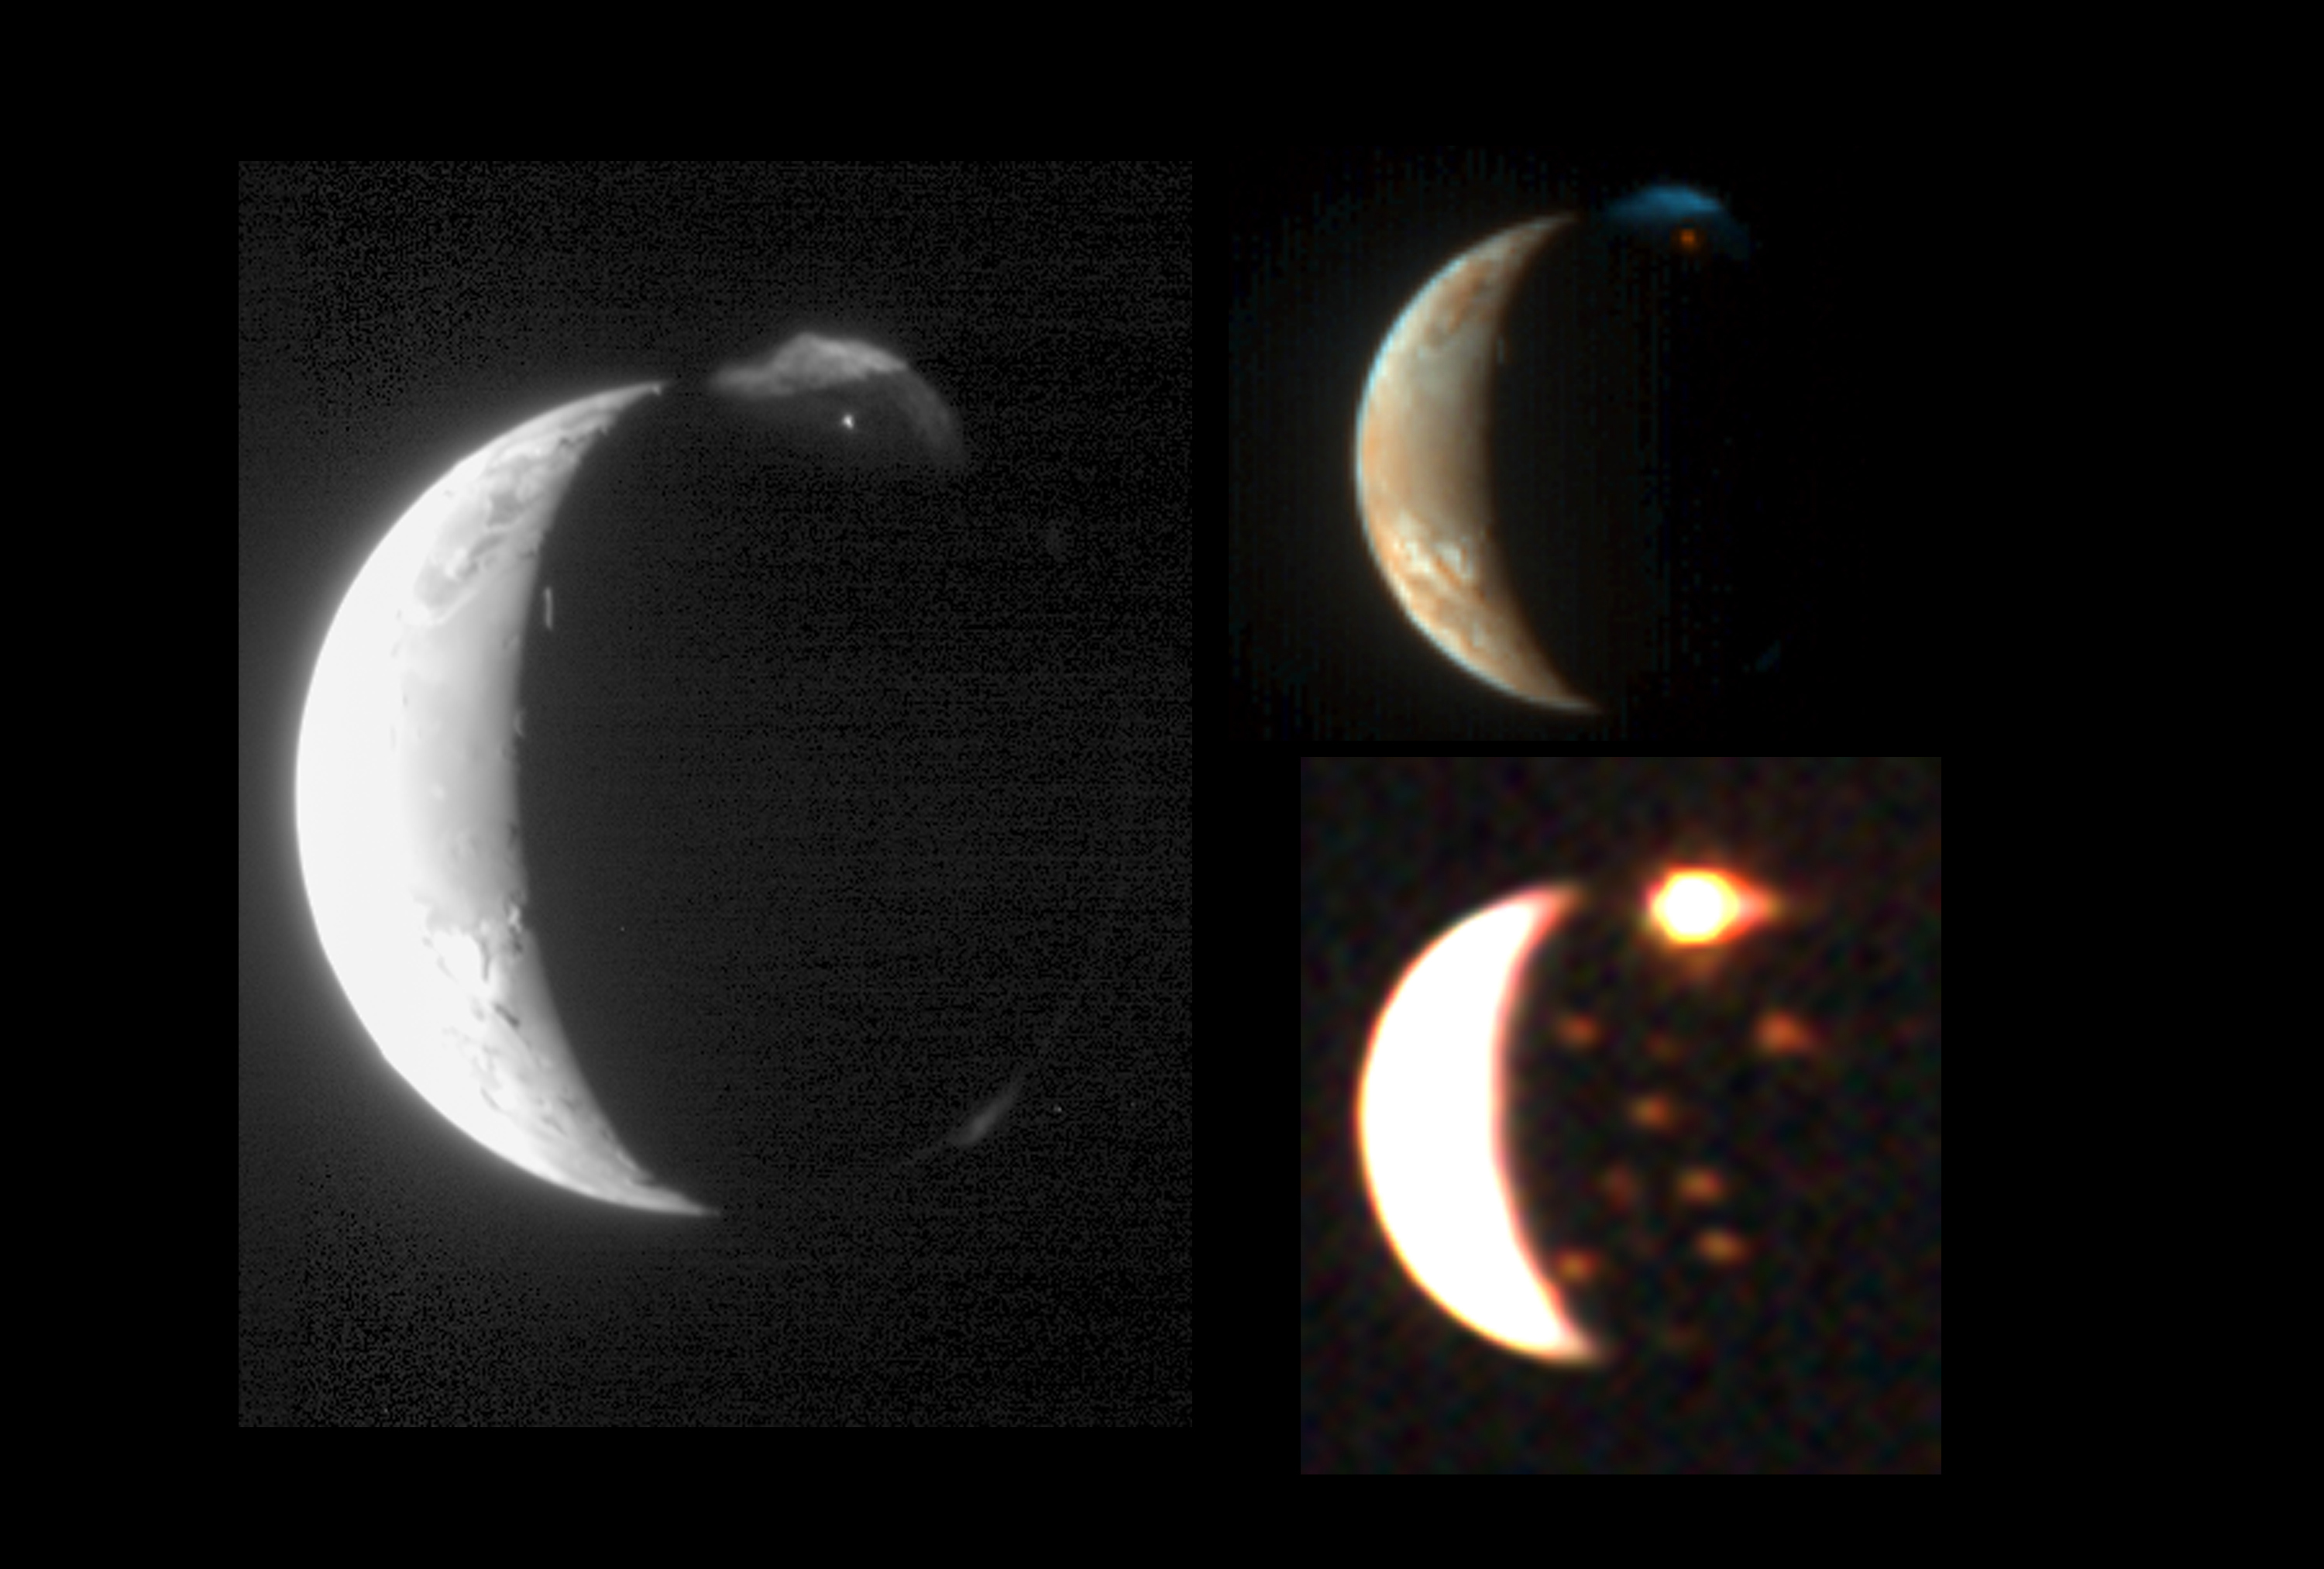

Io Through Different ‘Eyes’

This montage demonstrates New Horizons’ ability to observe the same target in complementary ways using its diverse suite of instruments. Previously released views taken at visible and slightly longer infrared wavelengths with the Long Range Reconnaissance Imager (LORRI), New Horizons’ high-resolution black-and-white camera, and the Multispectral Visible Imaging Camera (MVIC), its color camera, are here compared with a nearly simultaneous view from the Linear Etalon Imaging Spectral Array (LEISA), which observes its targets in more than 200 separate wavelengths of infrared light. This color LEISA view of Io (bottom right) combines three wavelength ranges, centered at 1.80, 2.04, and 2.31 micrometers.

The LORRI image (left) shows fine details on Io’s sunlit crescent and in the partially sunlit plume from the Tvashtar volcano, and reveals the bright nighttime glow of the hot lavas at the source of the Tvashtar plume. The MVIC image (top right) shows the contrasting colors of the red lava and blue plume at Tvashtar, and the sulfur and sulfur dioxide deposits on Io’s sunlit surface. The LEISA image shows that the glow of the Tvashtar volcano is even more intense at infrared wavelengths and reveals the infrared glow of at least 10 fainter volcanic hot spots on the moon’s nightside. The brightest of these, Amirani/Maui, which is visible to the lower right of Tvashtar, is less than 4% as bright as Tvashtar. All of these are long-lived hot spots that have been observed previously by the Galileo orbiter. Further analysis of the LEISA data will provide information on the volcanoes’ temperatures, and data on the sunlit crescent of Io will reveal details of Io’s surface composition.

The LORRI, MVIC and LEISA images were taken March 1, 2007, at 00:35, 00:25 and 00:31 Universal Time, respectively, from a range of 2.3 million kilometers (1.4 million miles). The images are centered at Io coordinates 4 degrees south, 164 degrees west.

Credit: NASA/Johns Hopkins University Applied Physics Laboratory/Southwest Research Institute